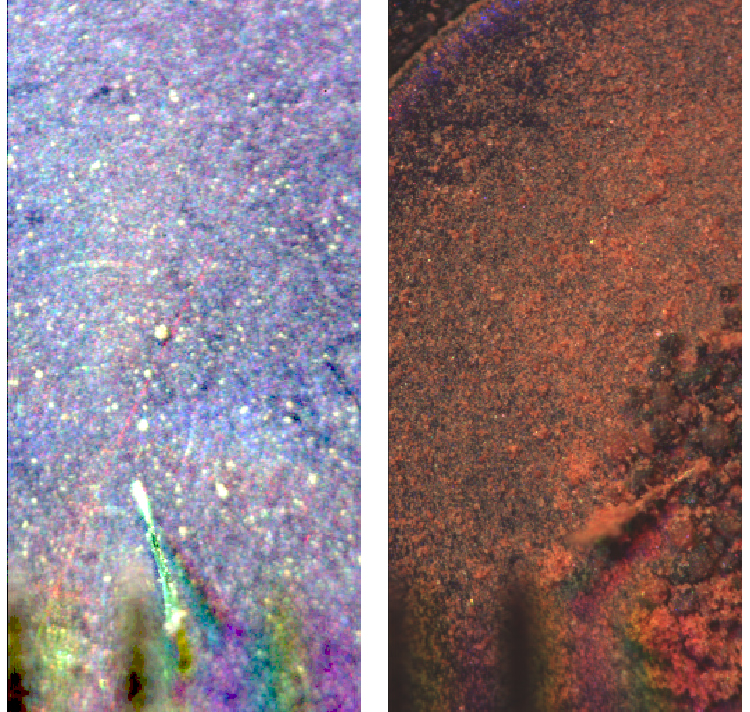

Microscopic Materials on a Magnet

These images show a comparison of the weak magnet OM7 from the Optical Microscope on NASA’s Phoenix Mars Lander before (left) and after (right) soil deposition.

The microscope took the left image during Phoenix’s Sol 15 (June 10, 2008) and the right image during Sol 21 (Jun 16, 2008).

The Phoenix Mission is led by the University of Arizona, Tucson, on behalf of NASA. Project management of the mission is by NASA’s Jet Propulsion Laboratory, Pasadena, Calif. Spacecraft development is by Lockheed Martin Space Systems, Denver.

Photojournal Note: As planned, the Phoenix lander, which landed May 25, 2008 23:53 UTC, ended communications in November 2008, about six months after landing, when its solar panels ceased operating in the dark Martian winter.

Credit: NASA/JPL-Caltech/University of Arizona/Imperial College London